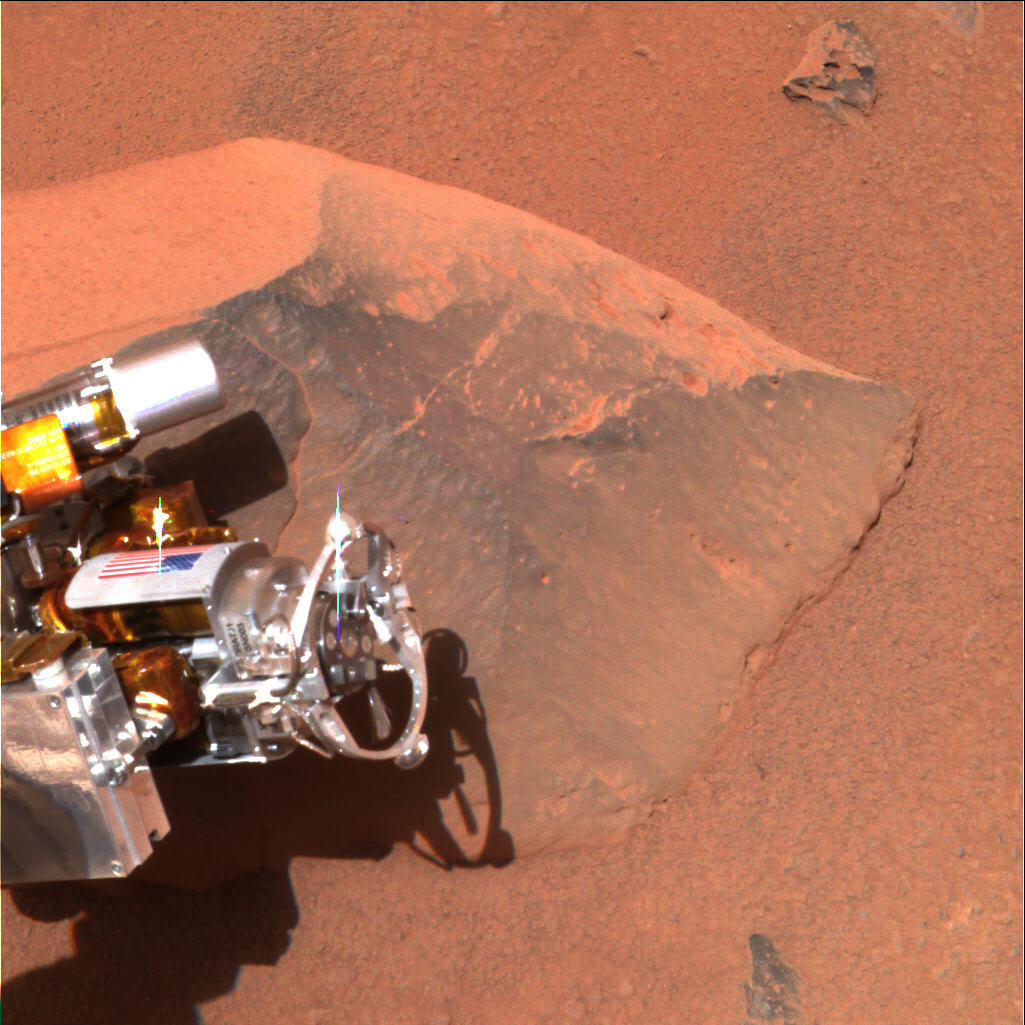

Back in Action

This image shows the Mars Exploration Rover Spirit’s “hand,” or the tip of the instrument deployment device, poised in front of the rock nicknamed Adirondack, the rover’s first science target since developing communication problems over two weeks ago. In preparation for grinding into Adirondack, Spirit cleaned off a portion of the rock’s surface with a stainless steel brush located on its rock abrasion tool and seen here at the end of the yellow arrow. The image was taken by the rover’s panoramic camera.

Credit: NASA/JPL/Cornell